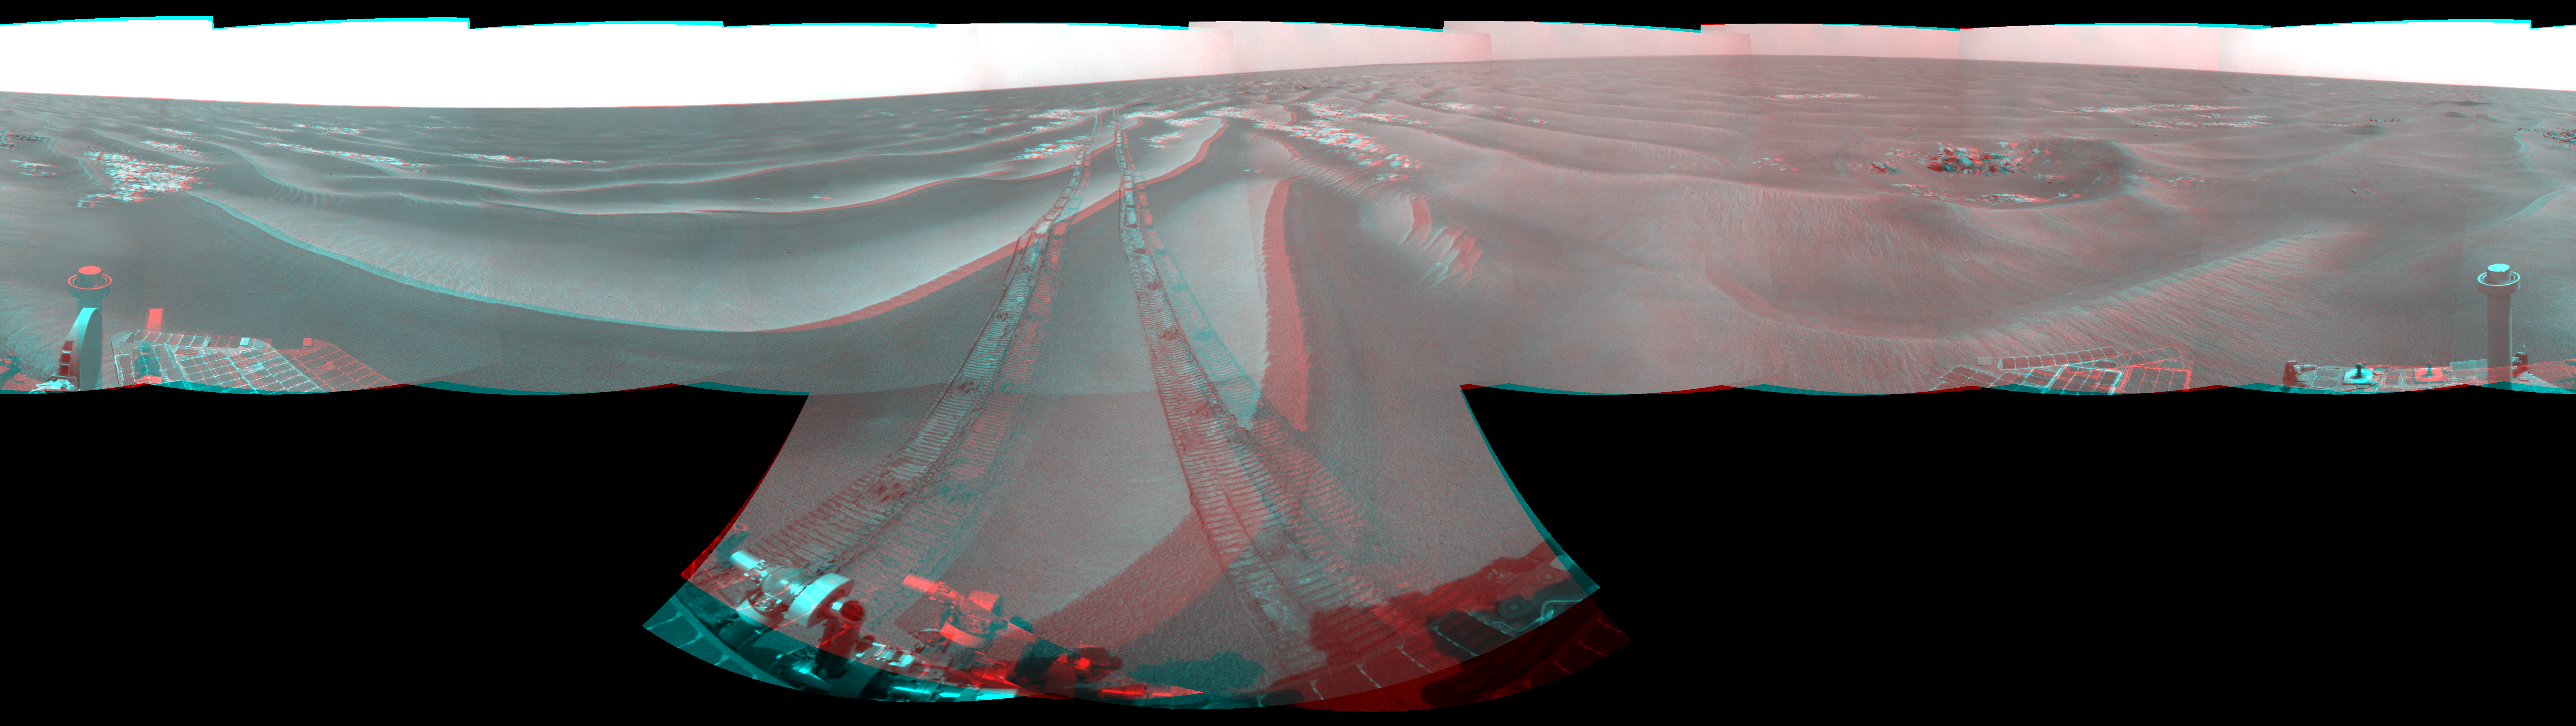

Opportunity’s Surroundings After Backwards Drive, Sol 1850 (Stereo)

Left-eye view of a color stereo pair for PIA12125

Right-eye view of a color stereo pair for PIA12125

NASA’s Mars Exploration Rover Opportunity used its navigation camera to take the images combined into this stereo, 360-degree view of the rover’s surroundings on the 1,850th Martian day, or sol, of its surface mission (April 7, 2009). The view appears three-dimensional when viewed through red-blue glasses with the red lens on the left.

Opportunity had driven 62.5 meters (205 feet) that sol, southward away from an outcrop called “Penrhyn,” which the rover had been examining for a few sols, and toward a crater called “Adventure.” In preceding drives, the drive motor for the right-front wheel had been drawing more current than usual, so engineers drove Opportunuity backward on Sol 1950, a strategy to redistribute lubricant and reduce friction in the wheel.

North is at the top of the image; south at the bottom. Opportunity’s position on Sol 1850 was about 1.3 kilometers (0.8 mile) south-southwest of Victoria Crater. For scale, the distance between the parallel wheel tracks is about 1 meter (about 40 inches).

This panorama combines right-eye and left-eye views presented as cylindrical-perspective projections with geometric seam correction.

Credit: NASA/JPL-Caltech